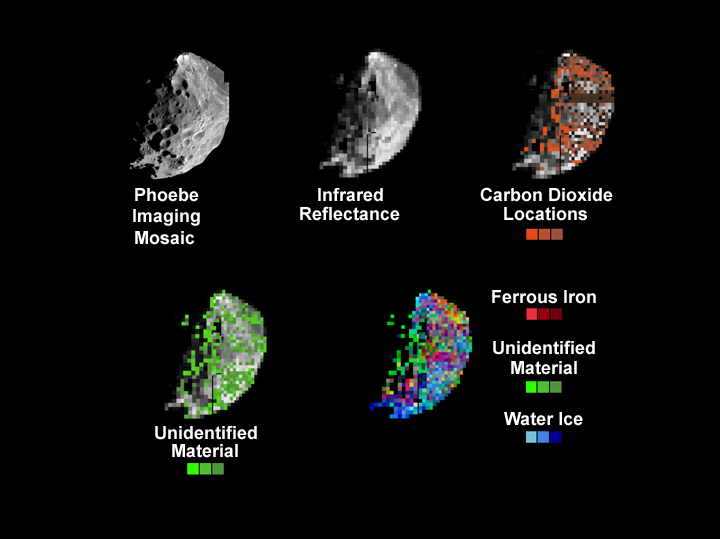

Phoebe’s Mineral Distribution

These set of images were created during the Phoebe flyby on June 11, 2004. The images show the location and distribution of water-ice, ferric iron, carbon dioxide and an unidentified material on the tiny moon of Saturn. The first image was taken with Cassini’s narrow angle camera and is shown for comparison purposes only. The other images were taken by the visual and infrared mapping spectrometer onboard Cassini.

The infrared image of Phoebe obtained at a distance of about 16,000 km (10,000 miles) shows a large range of bright and dark features. The resolution of the image is about 4 km (2.5 miles). carbon dioxide on the surface of Phoebe is distributed globally, although it appears to be more prevalent in the darker regions of the satellite.

The existence of carbon dioxide strongly suggests that Phoebe did not originate in the asteroid belt, but rather in much colder regions of the Solar System such as the Kuiper Belt. The Kuiper Belt is a vast reservoir of small, primitive bodies beyond the orbit of Neptune. An unidentified substance also appears to be more abundant in the darker regions.

A map showing the distribution of water ice (blue), ferric iron (red), which is common in minerals on Earth and other planets, and the unidentified material (green). Water ice is associated with the brighter regions, while the other two materials are more abundant in the darker regions.

The Cassini-Huygens mission is a cooperative project of NASA, the European Space Agency and the Italian Space Agency. The Jet Propulsion Laboratory, a division of the California Institute of Technology in Pasadena, manages the Cassini-Huygens mission for NASA’s Office of Space Science, Washington, D.C. The Cassini orbiter was designed, developed and assembled at JPL. The visual and infrared mapping spectrometer team is based at the University of Arizona, Tucson.

Credit: NASA/JPL/University of Arizona